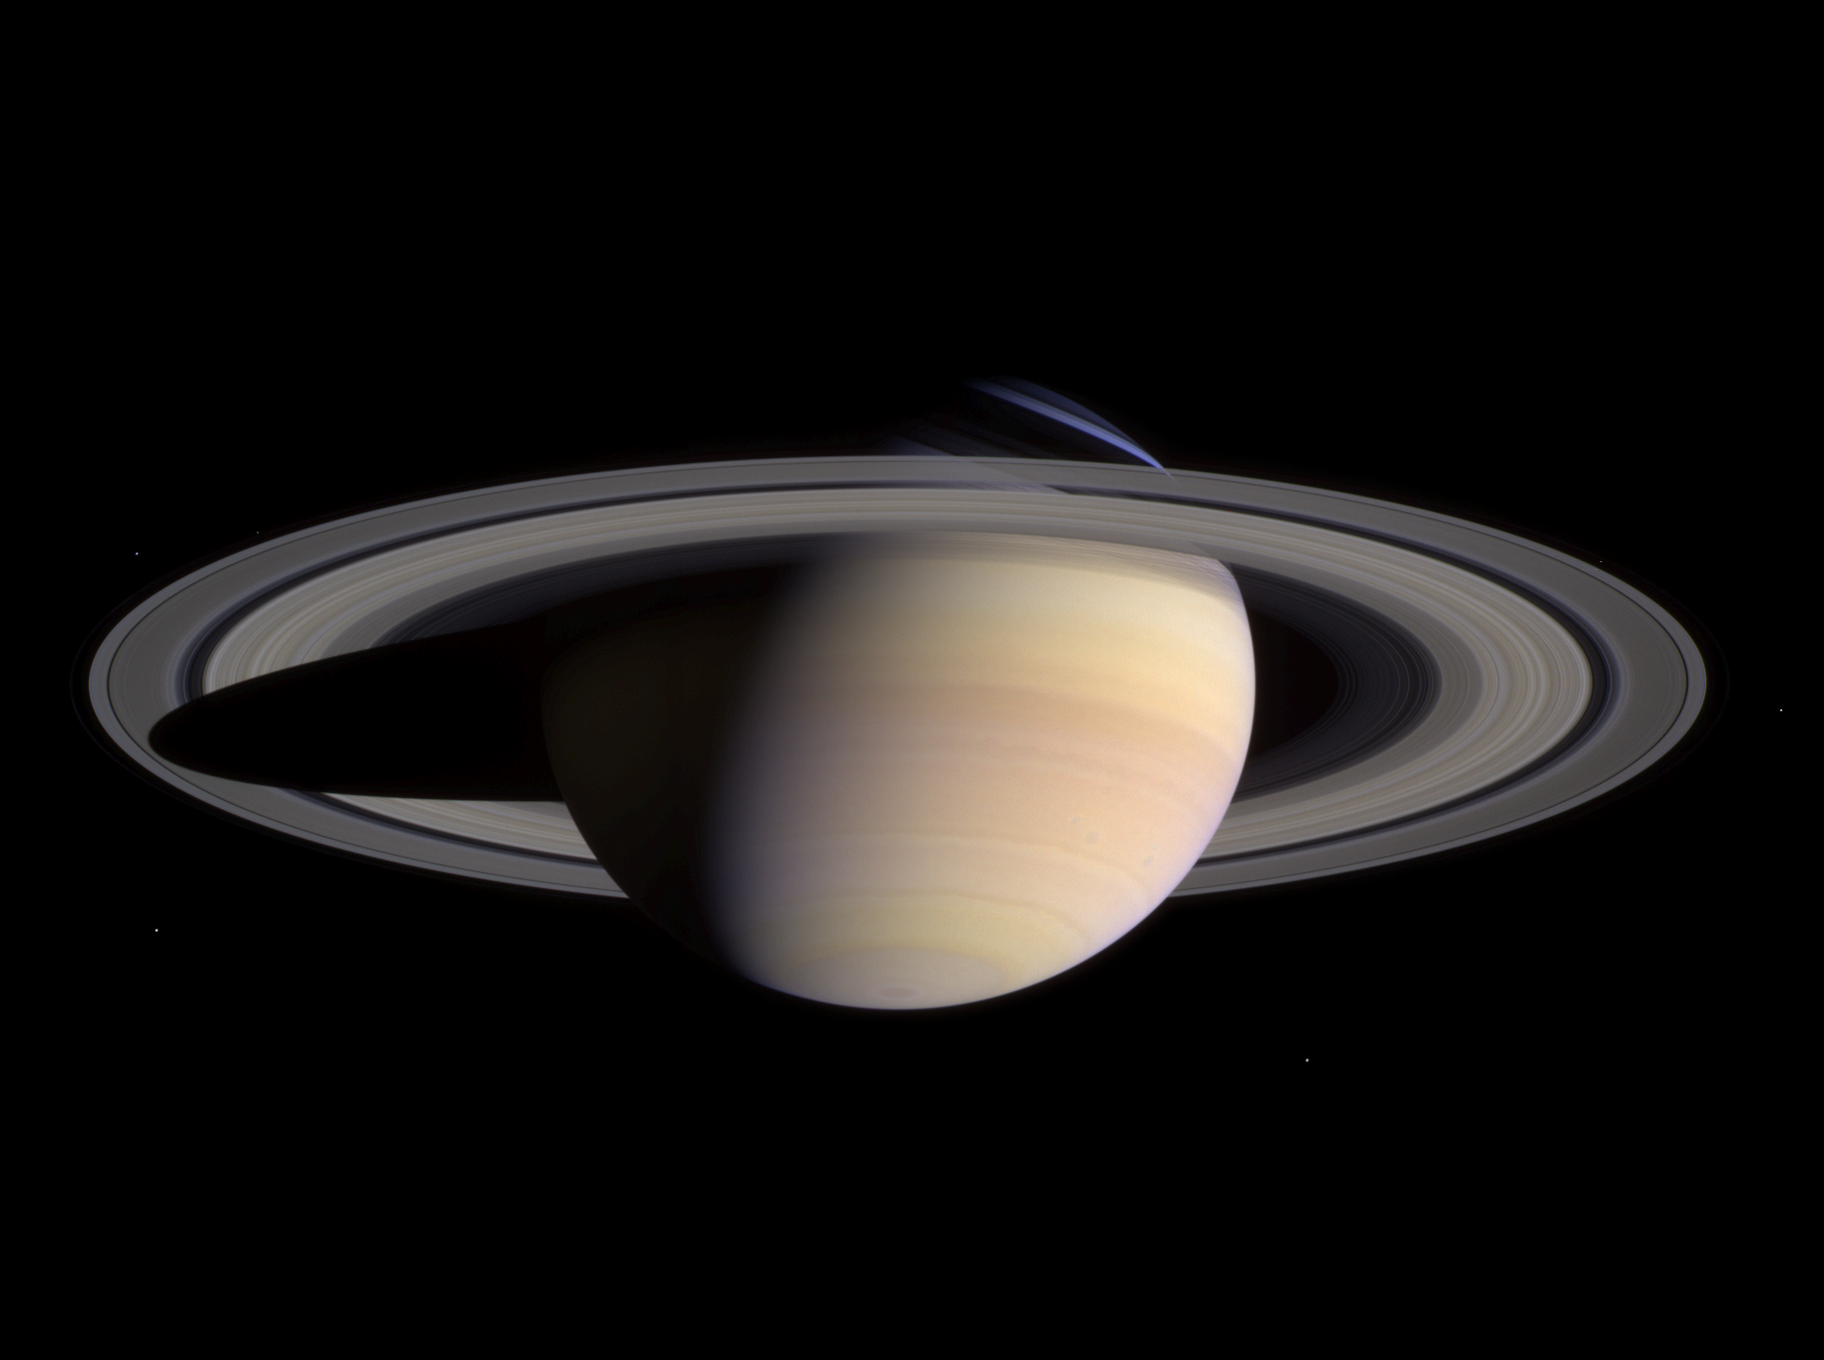

Ringworld Waiting

Saturn’s peaceful beauty invites the Cassini spacecraft for a closer look in this natural color view, taken during the spacecraft’s approach to the planet. By this point in the approach sequence, Saturn was large enough that two narrow angle camera images were required to capture an end-to-end view of the planet, its delicate rings and several of its icy moons. The composite is made entire from these two images.

Moons visible in this mosaic: Epimetheus (116 kilometers, 72 miles across), Pandora (84 kilometers, 52 miles across) and Mimas (398 kilometers, 247 miles across) at left of Saturn; Prometheus (102 kilometers, 63 miles across), Janus (181 kilometers, 113 miles across) and Enceladus (499 kilometers, 310 miles across) at right of Saturn.

The images were taken on May 7, 2004 from a distance of 28.2 million kilometers (17.6 million miles) from Saturn. The image scale is 169 kilometers (105 miles) per pixel. Moons in the image have been brightened for visibility.

The Cassini-Huygens mission is a cooperative project of NASA, the European Space Agency and the Italian Space Agency. The Jet Propulsion Laboratory, a division of the California Institute of Technology in Pasadena, manages the Cassini-Huygens mission for NASA’s Office of Space Science, Washington, D.C. The Cassini orbiter and its two onboard cameras, were designed, developed and assembled at JPL. The imaging team is based at the Space Science Institute, Boulder, Colo.

Credit: NASA/JPL/Space Science Institute